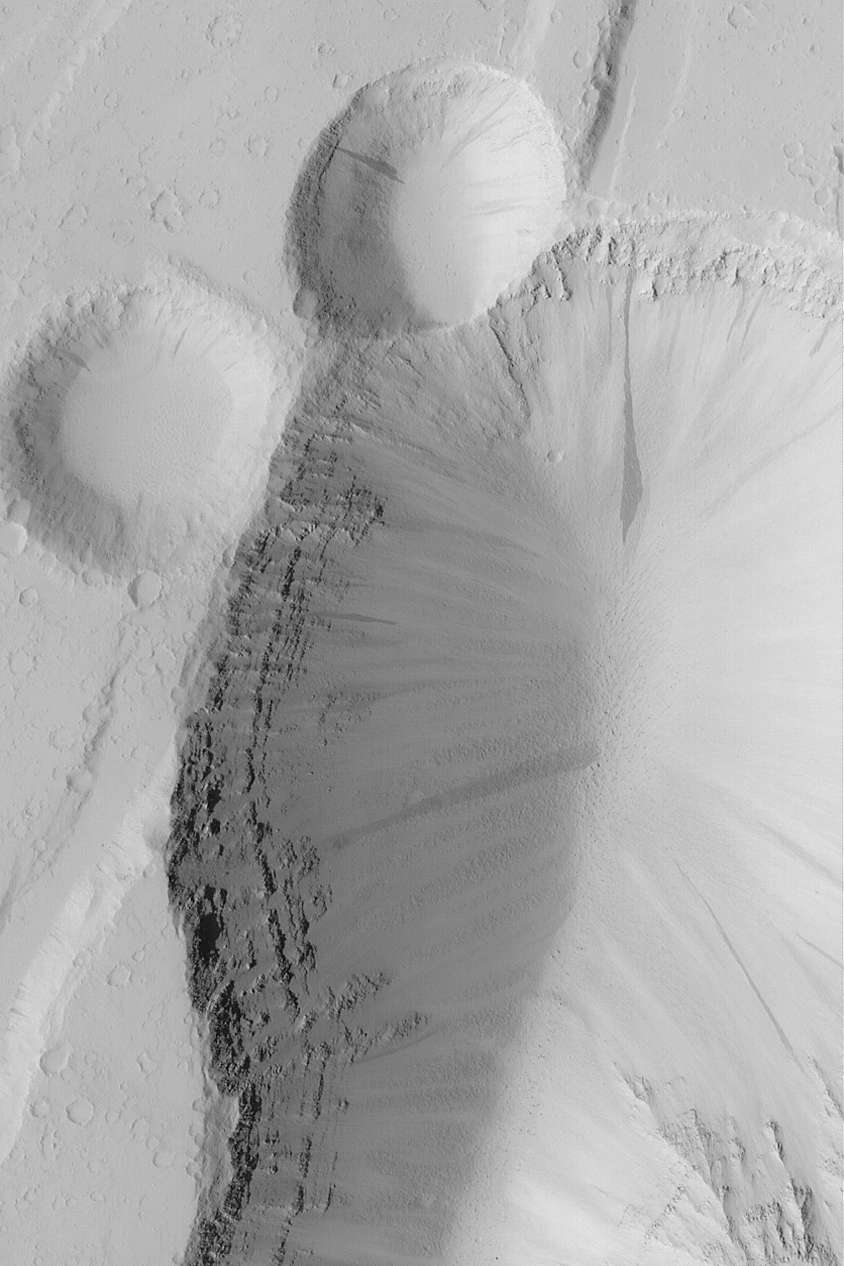

Pits and Layers

MGS MOC Release No. MOC2-496, 27 September 2003

This Mars Global Surveyor (MGS) Mars Orbiter Camera (MOC) image, acquired in February 2003, shows pits formed by faulting and collapse in the Tractus Fossae region of Mars. The faulting and pitting processes have exposed the layered bedrock. Boulders, many of them now mantled by dust, have rolled down to the bottom of the larger pit. Dark streaks on the pit walls result from avalanches of dust. This picture is located near 23.7°N, 104.0°W, and covers an area 3 km (1.9 mi) wide. Sunlight illuminates the scene from the left.

Credit: NASA/JPL/Malin Space Science Systems